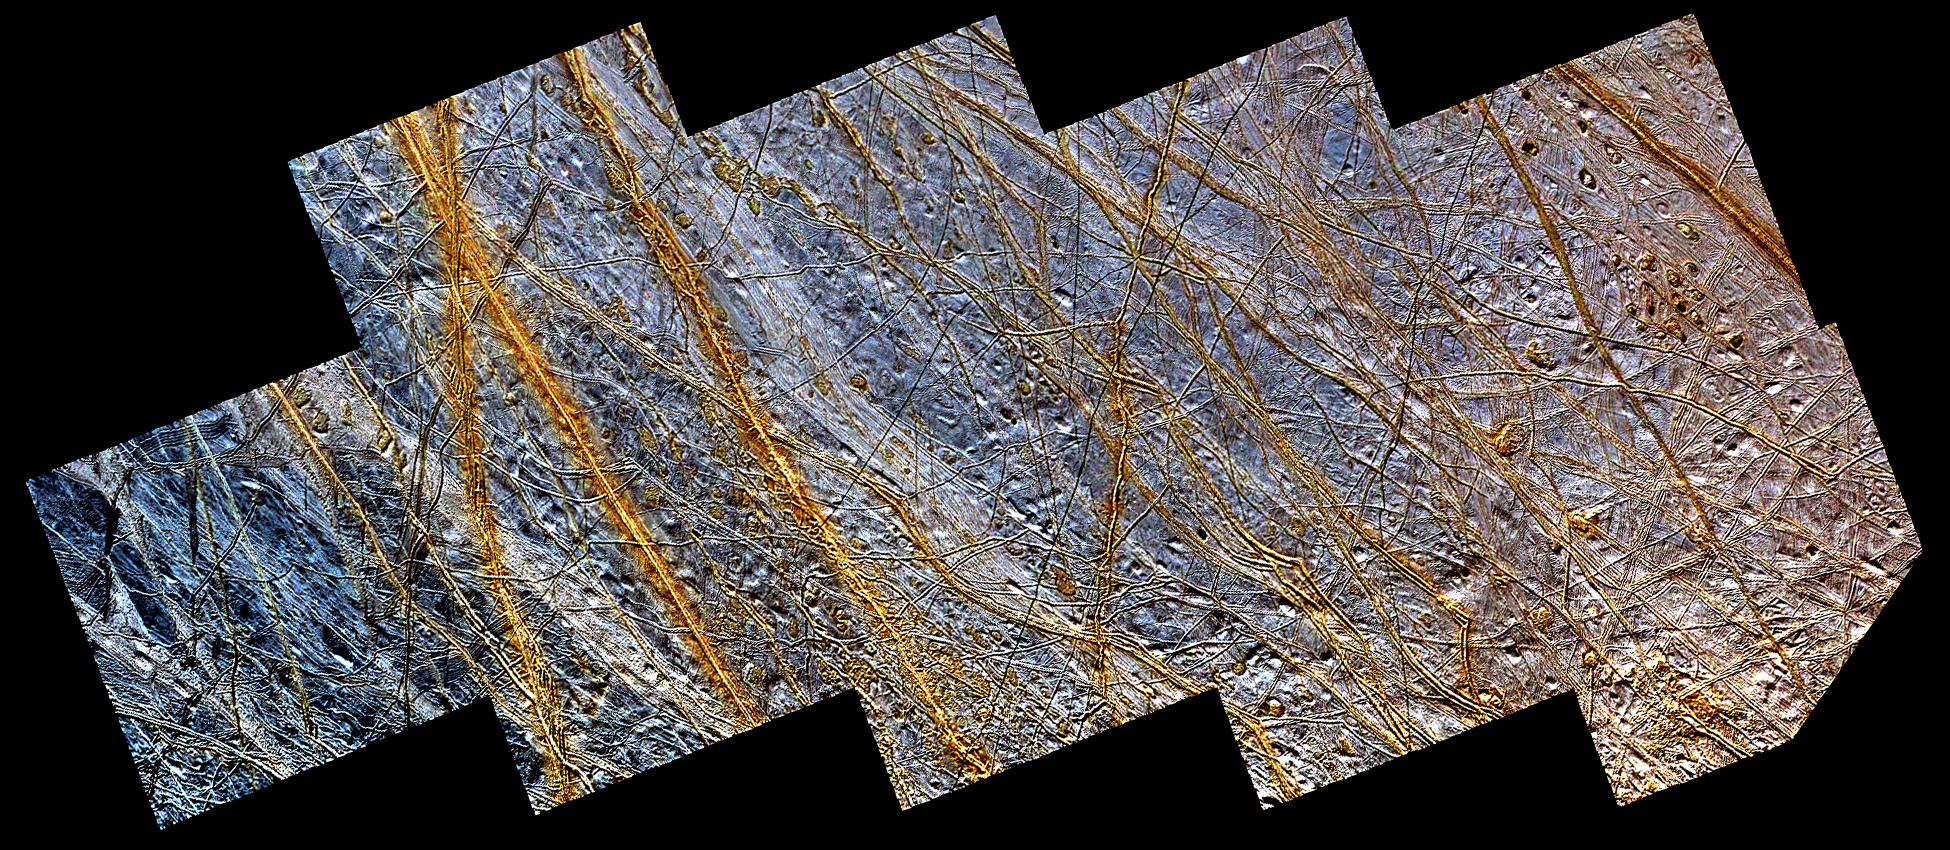

Double Ridges, Dark Spots, and Smooth Icy Plains on Europa

This mosaic of a region in the northern hemisphere of Jupiter’s moon, Europa, displays many of the features which are typical on the satellite’s icy surface. Brown, linear (double) ridges extend prominently across the scene. They could be frozen remnants of cryovolcanic activity which occurred when water or partly molten water ice erupted on the Europan surface, freezing almost instantly in the extremely low temperatures so far from our sun. Dark spots, several kilometers in diameter, are distributed over the surface. A geologically older, smoother surface, bluish in tone, underlies the ridge system. The blue surface is composed of almost pure water ice, whereas the composition of the dark, brownish spots and ridges is not certain. One possibility is that they contain evaporites such as mineral salts in a matrix of high water content.

North is to the lower left of the picture and the sun illuminates the surface from the upper left. The image, centered at 40 degrees north latitude and 225 degrees west longitude, covers an area approximately 800 by 350 kilometers (500 by 220 miles). The resolution is 230 meters (250 yards) per picture element. The colors have been enhanced to bring out the details. An astronaut orbiting this smallest of the four Galilean satellites would seethe icy surface of Europa somewhat brighter, but with less intense colors. The images were obtained during two separate orbits of Jupiter by the Solid State Imaging (SSI) system on NASA’s Galileo spacecraft. High resolution images obtained at a range of about 25,000 kilometers (15,000 miles) during the spacecraft’s 15th orbit of Jupiter on May 31st, 1998 are combined with lower resolution images obtained during the spacecraft’s first orbit of Jupiter on June 28th, 1996. Combining the lower resolution and high resolution images enables scientists to investigate both the surface features in great detail as well as the color or compositional information in a regional context.

The Jet Propulsion Laboratory, Pasadena, CA manages the Galileo mission or NASA’s Office of Space Science, Washington, DC.

Credit: NASA/JPL/DLR